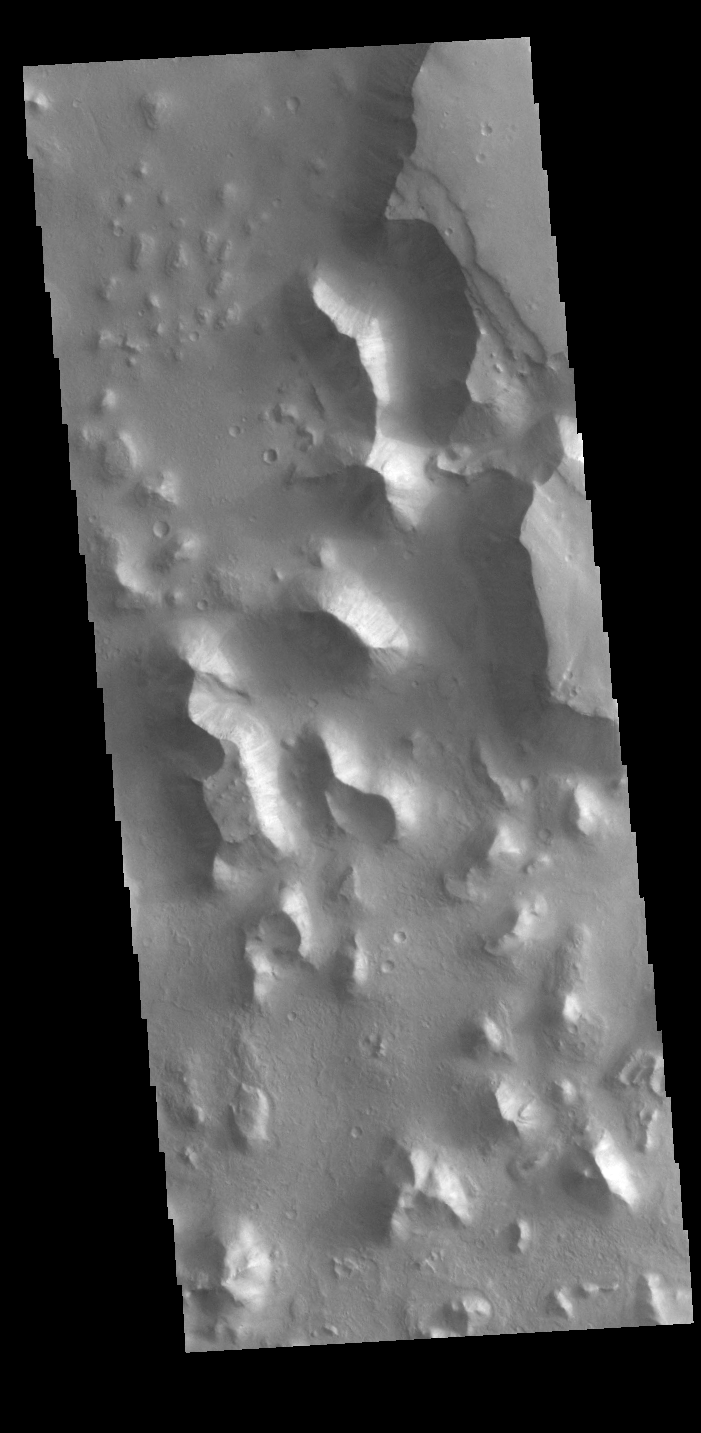

Chryse Chaos

This VIS image shows part of Chryse Chaos. Chaos forms from erosion of the surface into mesa features. With time the valleys expand creating the jumble of hills seen in the image. Chryse Chaos is located within the complex channel system that flows from Valles Marineris to empty into the lowlands of Chryse Planitia.

Credit: NASA/JPL-Caltech/ASU